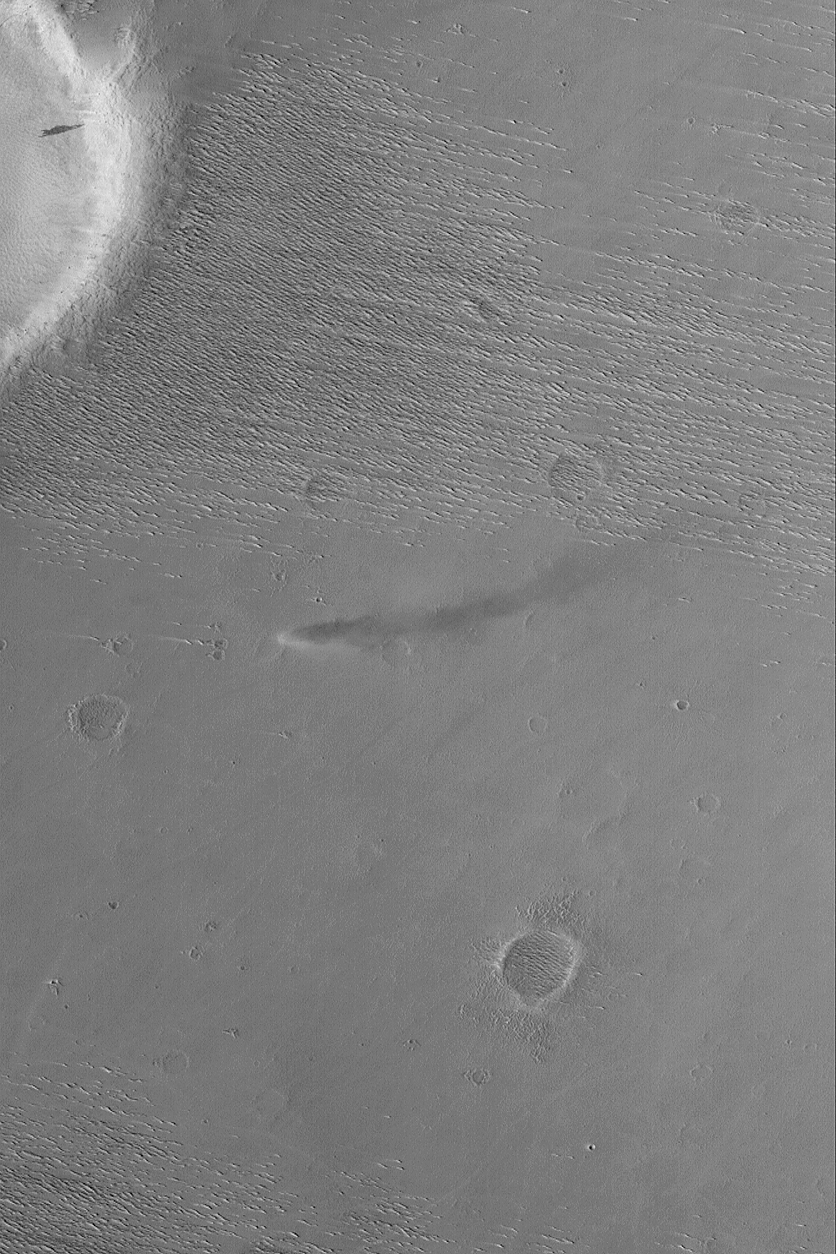

Daedalia Dust Devil

MGS MOC Release No. MOC2-574, 14 December 2003

This Mars Global Surveyor (MGS) Mars Orbiter Camera (MOC) image shows an active dust devil making its way across an intercrater surface in western Daedalia Planum. This picture, a MOC “classic,” was obtained back in October 1999. Sunlight illuminates the scene [missing text] curved shadow cast by the spinning column of air can be seen to the right of the dust devil. This area is located near 10.0°S, 143.0°W. The image covers an area 3 km (1.9 mi) wide.

Credit: NASA/JPL/Malin Space Science Systems